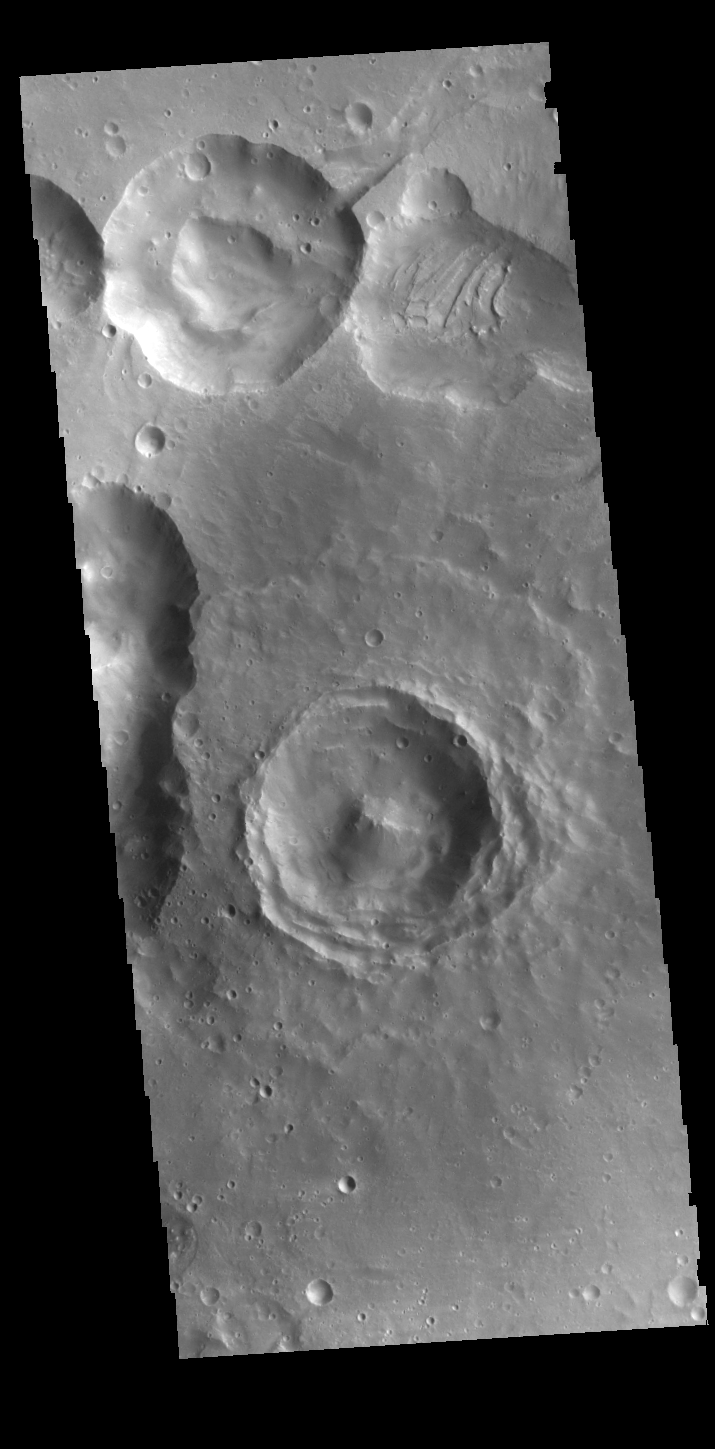

Arabia Terra Crater

This VIS image shows several craters. The interior of the central one has retained much of the original topography, including the central peak. The floor has not been smoothed by deposits of dust or other layering materials. These craters are located on the northern margin of Arabia Terra.

Credit: NASA/JPL-Caltech/ASU